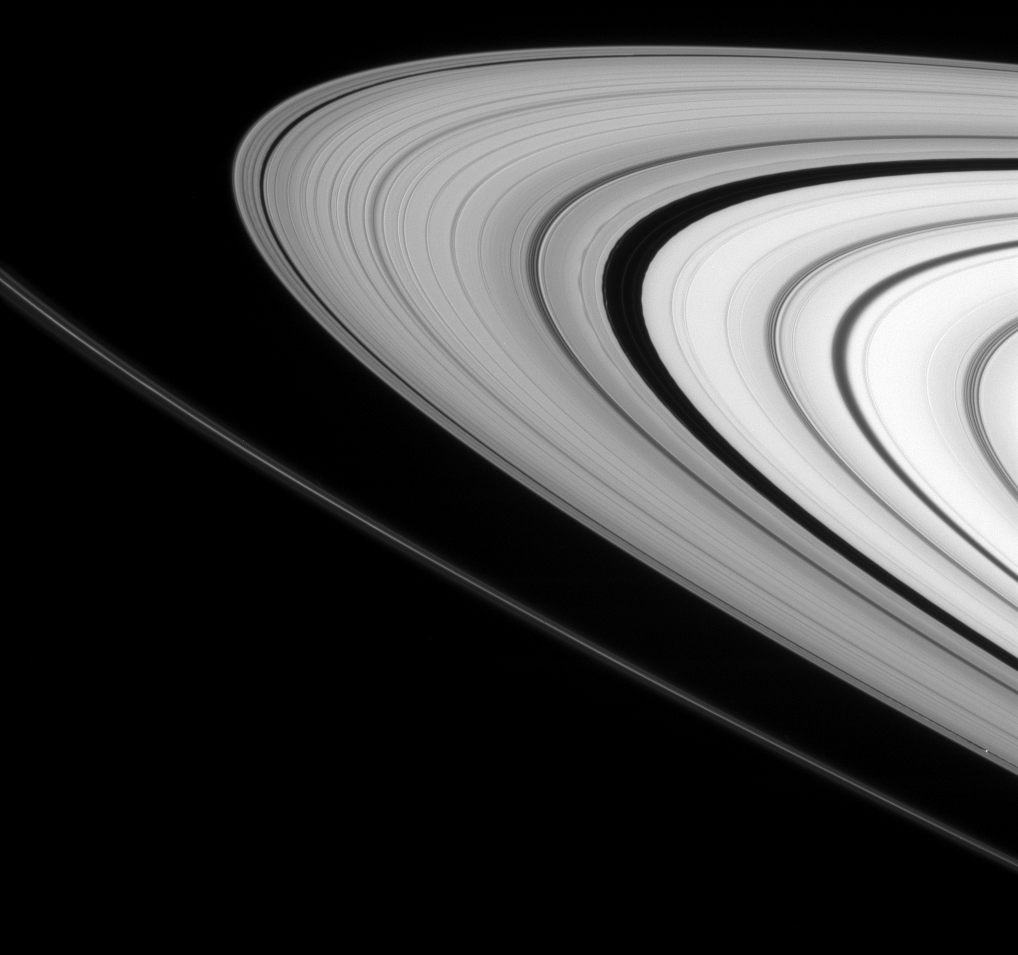

Ring-Moon Connections

This Cassini view features several interesting attributes that show how moons help shape the rings of Saturn.

The embedded moon Daphnis (7 kilometers, or 4.3 miles across) is seen in its narrow gap at lower right. The tiny moon is accompanied by its entourage of edge waves, visible as ripples in the gap’s edges.

Right of center, the much broader Encke Gap displays its own edge waves, caused by Pan (26 kilometers, or 16 miles across at its widest point). Also seen are several faint ringlets that inhabit the gap along with Pan.

Just outside, or leftward, of the Encke Gap is a dark, rippling moiré pattern, which occurs when two separate patterns in the rings are superposed on each other but are oriented at different angles to each other. In this case, the moiré pattern is created by interference between wakes caused by a recent passage of Pan and a spiral density wave created by the moon Prometheus. (See PIA08824 for a closer view of a spiral density wave.)

This view looks toward the unilluminated side of the rings from about 4 degrees above the ringplane. The narrow F ring arcs through the scene from lower right toward left.

The image was taken in visible light with the Cassini spacecraft narrow-angle camera on March 4, 2008. The view was obtained at a distance of approximately 1.3 million kilometers (800,000 miles) from Saturn. Image scale is 8 kilometers (5 miles) per pixel in the radial, or outward from Saturn, direction.

The Cassini-Huygens mission is a cooperative project of NASA, the European Space Agency and the Italian Space Agency. The Jet Propulsion Laboratory, a division of the California Institute of Technology in Pasadena, manages the mission for NASA’s Science Mission Directorate, Washington, D.C. The Cassini orbiter and its two onboard cameras were designed, developed and assembled at JPL. The imaging operations center is based at the Space Science Institute in Boulder, Colo.

Credit: NASA/JPL/Space Science Institute